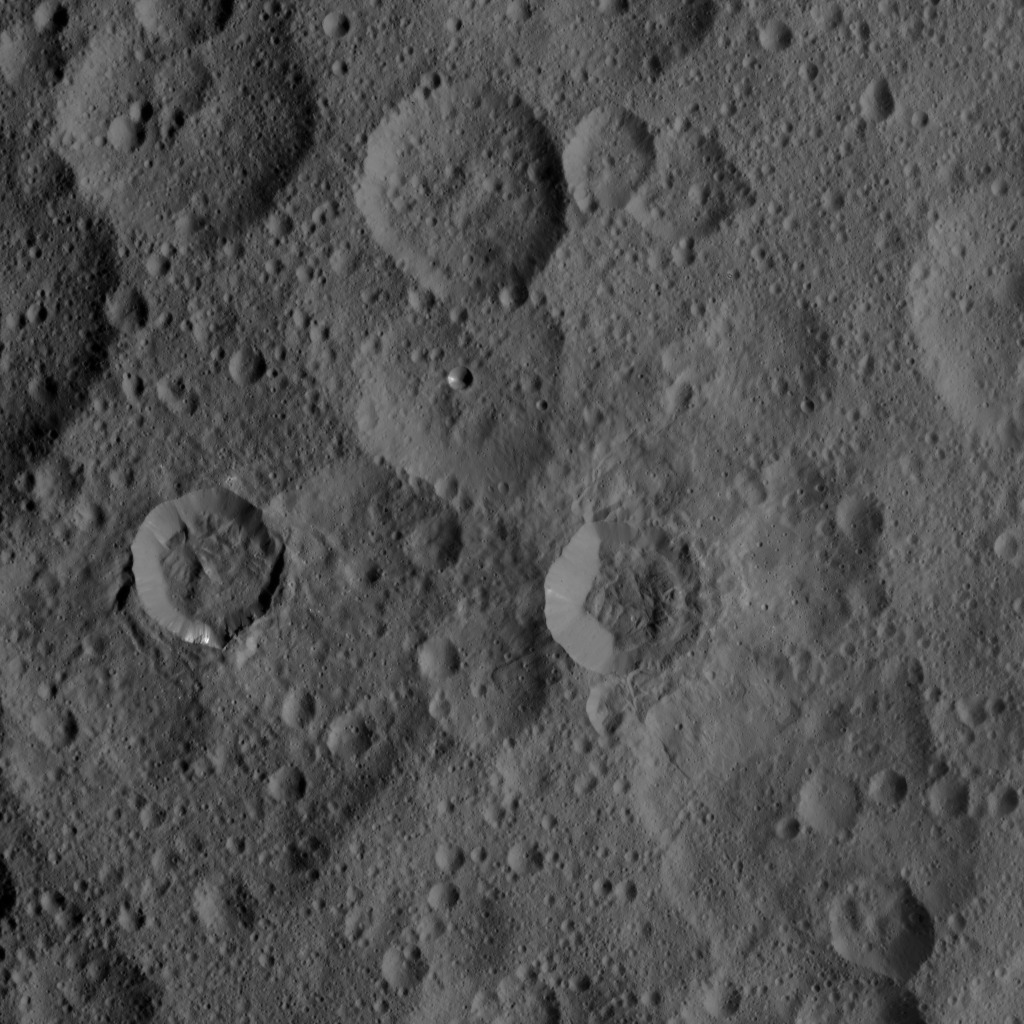

Dawn HAMO Image 54

This image of Ceres, taken by NASA’s Dawn spacecraft, shows a densely cratered region centered at 48 degrees north latitude, 286 degrees east longitude. The craters in the image are characterized by different degrees of freshness, reflecting different ages. The sharply defined crater to right of center is named Takel, after the Malaysian goddess in charge of the tuber harvest. Takel has a diameter of 13 miles (21 kilometers) and features a narrow tongue-like deposit extending outward from its lower rim.

Dawn took this image on Oct. 1, 2015, from an altitude of 915 miles (1,470 kilometers). It has a resolution of 450 feet (140 meters) per pixel.

Dawn’s mission is managed by JPL for NASA’s Science Mission Directorate in Washington. Dawn is a project of the directorate’s Discovery Program, managed by NASA’s Marshall Space Flight Center in Huntsville, Alabama. UCLA is responsible for overall Dawn mission science. Orbital ATK, Inc., in Dulles, Virginia, designed and built the spacecraft. The German Aerospace Center, the Max Planck Institute for Solar System Research, the Italian Space Agency and the Italian National Astrophysical Institute are international partners on the mission team.

Credit: NASA/JPL-Caltech/UCLA/MPS/DLR/IDA